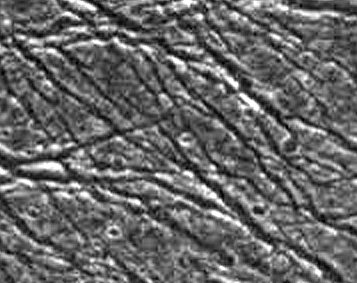

Fractures in Transitional Terrain on Ganymede

This area of dark terrain on Jupiter’s moon Ganymede lies near a transitional area between dark and bright terrain. The dark surface is cut by a pervasive network of fractures, which range in width from the limit of resolution up to 2.2 kilometers (1.4 miles). Bright material is exposed in the walls of the chasms, and dark material fills the troughs. The impurities which darken the ice on the surface of dark terrain may be only a thin veneer over a brighter ice crust. Over time, these materials may be shed down steep slopes, where they collect in low areas. The image is 68 by 54 kilometers (42 by 33 miles), and has a resolution of 190 meters (623 feet) per picture element (pixel). North is to the top. This image was obtained on September 6, 1996 by the Solid State Imaging (CCD) system aboard NASA’s Galileo spacecraft.

The Jet Propulsion Laboratory, Pasadena, CA manages the Galileo mission for NASA’s Office of Space Science, Washington, DC. JPL is an operating division of California Institute of Technology (Caltech).

Credit: NASA/JPL/Brown University